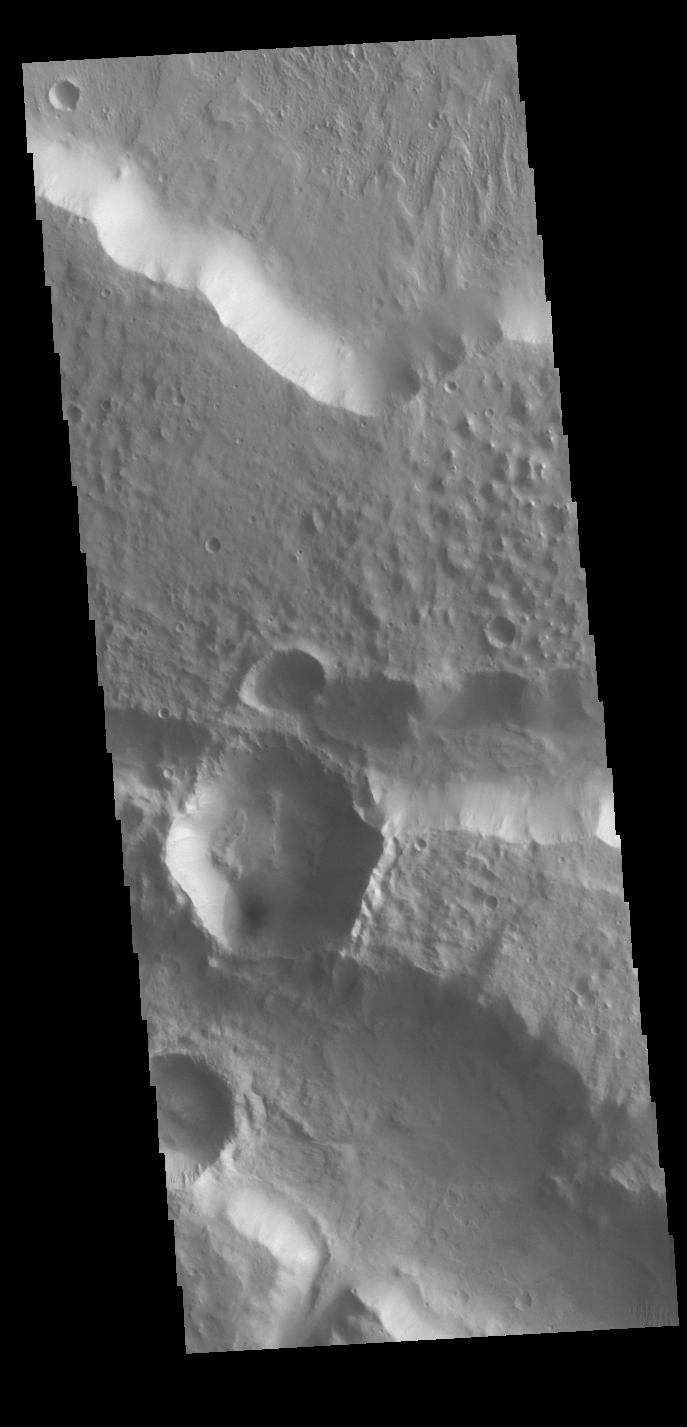

Hexagon Crater

This image is located along the margin between Terra Cimmeria and Elysium Planitia. This boundary region is typified by tectonic fractures forming long, linear depressions. The crater in the lower half of the image has a hexagon shape rather than the normal circular outline. The regional surface/subsurface fracture system deflected the impact generated pressure waves along the tectonic network, causing the linear sides we see in the image. Meteor Crater in northern Arizona has a similar flat sided shape, in that case a square rather than a hexagon. The Arizona crater impacted into sandstone and limestone that had a right angle fracture system.

Credit: NASA/JPL-Caltech/ASU